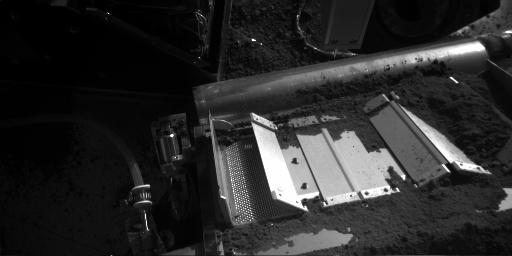

Mid-Level Soil Sample for Oven Number Seven

Soil from a sample called Burning Coals was delivered through the doors of cell number seven (left) of the Thermal and Evolved-Gas Analyzer on NASA’s Phoenix Mars Lander on Aug. 20, 2008, during the 85th Martian day, or sol, since Phoenix landed.

This image from Phoenix’s Robotic Arm Camera shows some of the soil on the screen beneath the doors. One of the cell’s two doors is fully open, the other partially open.

This soil sample comes from an intermediate depth between the ground surface and the hard, underground icy layer at the Phoenix site.

The Phoenix Mission is led by the University of Arizona, Tucson, on behalf of NASA. Project management of the mission is by NASA’s Jet Propulsion Laboratory, Pasadena, Calif. Spacecraft development is by Lockheed Martin Space Systems, Denver.

Photojournal Note: As planned, the Phoenix lander, which landed May 25, 2008 23:53 UTC, ended communications in November 2008, about six months after landing, when its solar panels ceased operating in the dark Martian winter.

Credit: NASA/JPL-Caltech/University of Arizona/Max Planck Institute